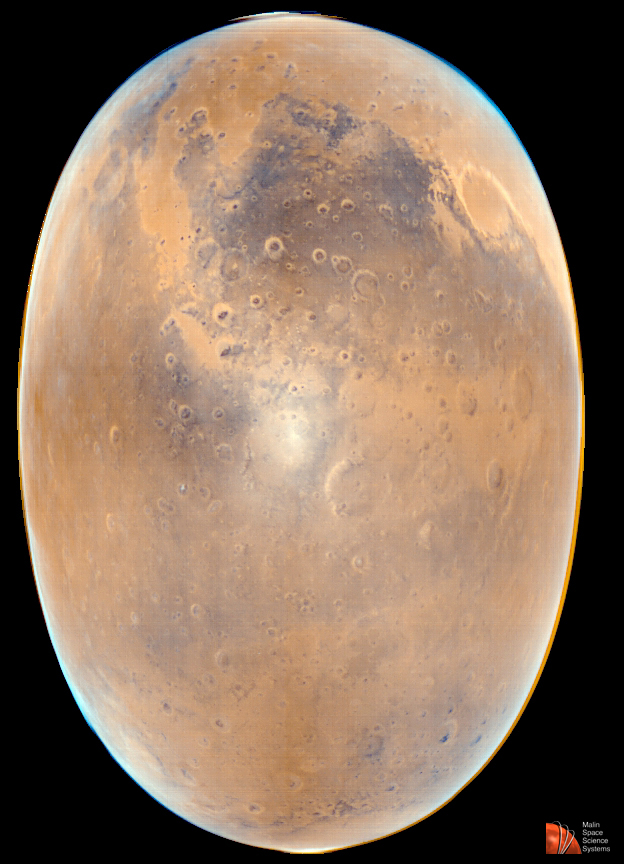

Opposition Surge: Sunlight Glinting off Mars

Mars Global Surveyor was presented with a unique opportunity February 13-18, 1998, to image sunlight glinting off of the surface and atmospheric haze of Mars. Orbits 130-137 were devoted to obtaining MOC images of this effect, also known as opposition surge. During each orbit in mid-February, the Mars Global Surveyor spacecraft passed close to and through the line between the Sun and the center of Mars. In other words, the phase angle (angle between the Sun’s incident light and the direction from the surface to the spacecraft) was near zero degrees. The sunlight reflecting from Mars near the zero phase angle produces the rare sun-glint phenomenon. The size and brightness of the glint depends on the physical properties of the surface (dust, sand, and rock distribution) and the atmosphere (haze/suspended dust). Studies of these images are expected to yield important information that can be compared with thermal emission observations.

The picture is a color composite of MOC images 13601 (red wide angle) and 13602 (blue wide angle). The green-color band is synthesized from the red and blue using a relationship well-understood from Viking images of the late 1970s. The large, dark region near the top-center of the picture is Sinus Meridiani. The circular feature at the upper right is the impact basin, Schiaparelli. The opposition surge feature –the sun glint– is centered around 21.0°S latitude, 4.1°W longitude.

The two images were taken on Mars Global Surveyor’s 136th orbit on February 18, 1998. Orbit 136 was the second-to-last orbit on which MOC obtained images of Mars during the first aerobraking phase (AB-1) of the mission. MOC was off between the end of AB-1 on February 19, 1998, until the start of Science Phasing Orbit-1 phase (SPO-1), which began March 28 and ended April 28, 1998.

Malin Space Science Systems and the California Institute of Technology built the MOC using spare hardware from the Mars Observer mission. MSSS operates the camera from its facilities in San Diego, CA. The Jet Propulsion Laboratory’s Mars Surveyor Operations Project operates the Mars Global Surveyor spacecraft with its industrial partner, Lockheed Martin Astronautics, from facilities in Pasadena, CA and Denver, CO.

Credit: NASA/JPL/MSSS